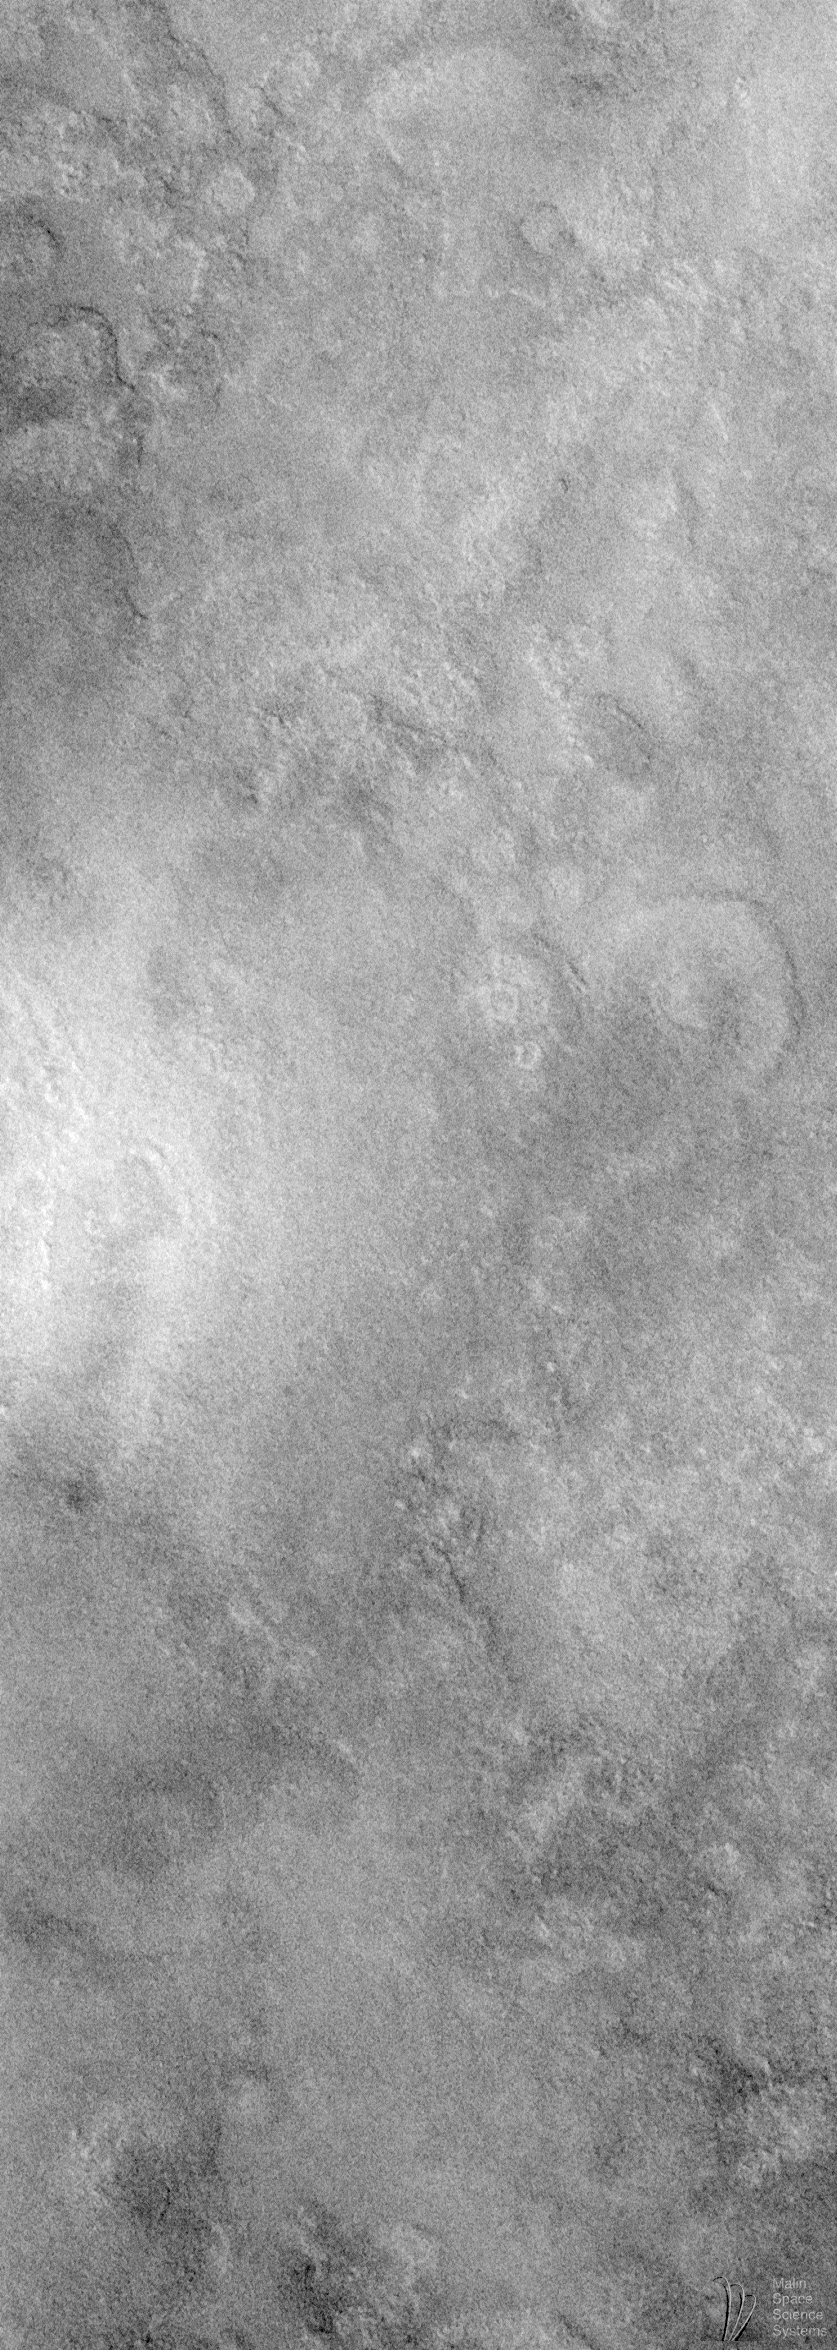

Seeing Mars’ Northern Plains Through Springtime Haze

Vastitas Borealis–the Northern Vastness–is the name given to the enigmatic northern plains of Mars. In August 1998, the ground track of Mars Global Surveyor’s Mars Orbiter Camera (MOC) has evolved such that most of the terrain visible to the imager occurs in the northern lowland plains. Photographing these plains at high spatial resolution has proven to be quite a challenge, however, because the change in available ground track corresponded to a change in martian seasons–from northern winter to northern spring.

Springtime at the middle and high latitudes on Mars means clouds. The clouds form as the seasonal (i.e., winter) polar cap frosts and snows sublime and carbon dioxide and water vapor are returned to the atmosphere. In early August 1998, clouds and hazes were especially prevalent over the northern plains of Mars, mainly between about 50°N and 75°N latitude.

As has been the case throughout the Science Phasing Orbit period, the challenge for the MOC team has been to try to guess, about 3 days in advance, which areas within the accessible latitude band will be relatively cloud-free for high resolution imaging. Often this is not possible, but as the season has progressed, the clouds have thinned. Thus, despite the clouds, a few pictures of the northern plains have shown some surface detail. Most of these pictures still appear “murky” because of the thin haze still present in the atmosphere.

This is the best example of MOC imaging of the Vastitas Borealis plains obtained as of mid-August 1998. MOC image 48107 covers an area approximately 4.6 kilometers (2.9 miles) wide and 12.9 kilometers (8.0 miles) long, centered at 64.54°N, 155.71°W, and is shown here at full spatial resolution (~5.5 m/pixel; ~18 feet/pixel). The context maps, identified below show that the MOC image is located north of Arcadia Planitia and several thousand kilometers northwest of the famous Olympus Mons volcano.

Context maps:

Martian Landmarks. Digital shaded relief map showing location of MOC 48107 relative to familiar Martian landmarks. Regional Context. This Viking Orbiter photomosaic is at a scale of 64 pixels per degree of latitude. The large white box represents the area covered in the local context image. The small white box indicates the location of MOC image 48107. Local Context. This Viking Orbiter photomosaic is at a scale of 256 pixels per degree of latitude/longitude. The small white box in the center represents the location of the MOC image. The area containing the white box is also shown as a 2x enlargement in the lower right corner. The orange circle outlines a subtle crater that is seen as a bright mound (rather than as a crater) in the MOC image. This circular feature was targeted by the MOC team to provide a link between the MOC image and the lower-resolution Viking images of this location.
The northern plains of Mars have puzzled planetary scientists ever since they were recognized in images from the Mariner 9 orbiter in 1972. The northern plains of Mars are lower than most of the cratered terrains in the martian southern hemisphere, and these plains are considerably lower than the volcanic rises of Tharsis and Elysium. The northern plains have been generally assumed to consist of both volcanic surfaces–e.g., flood basalts–and windblown sediments. An alternative model–that the northern plains are blanketed by sediment from an ocean which might have once covered these lowlands–has gained some popularity recently.

High resolution images of the northern plains are rare. A few taken by the Viking Orbiters in the late 1970s (with resolutions 8-20 meters– 26-66 feet–per pixel) revealed an eroded, layered landscape. The northern plains show a complex arrangement of old, eroded impact craters, partly buried craters, polygonal cracks that range in scales from tens of meters to tens of kilometers, and vast areas that appear relatively flat and featureless.

The MOC image shows a relatively featureless terrain with some circular depressions that are probably buried or partly buried impact craters. The hummocky (hilly) surface appears to be eroded–probably by wind– but no windblown dunes or drifts are present. There are no obvious lava flow features in the image, although the area covered is so small that the likelihood of seeing such features is very small. The style of erosion suggests that the surficial material was not hard rock, lending some support for the idea that the surface material is a sedimentary deposit. Nothing in this picture, however, provides an adequate test of the competing models for the nature and origin of the northern plains surfaces (e.g., volcanic vs. oceanic vs. windblown materials).

The MOC image was taken during the 381st orbit of Mars Global Surveyor at 4:41 p.m. (PDT) on August 9, 1998. The local time (on Mars) was very early in the morning–the Sun had only risen 8.9° above the horizon–equivalent to about 5:20 a.m.

Malin Space Science Systems and the California Institute of Technology built the MOC using spare hardware from the Mars Observer mission. MSSS operates the camera from its facilities in San Diego, CA. The Jet Propulsion Laboratory’s Mars Surveyor Operations Project operates the Mars Global Surveyor spacecraft with its industrial partner, Lockheed Martin Astronautics, from facilities in Pasadena, CA and Denver, CO.

Credit: NASA/JPL/Malin Space Science Systems